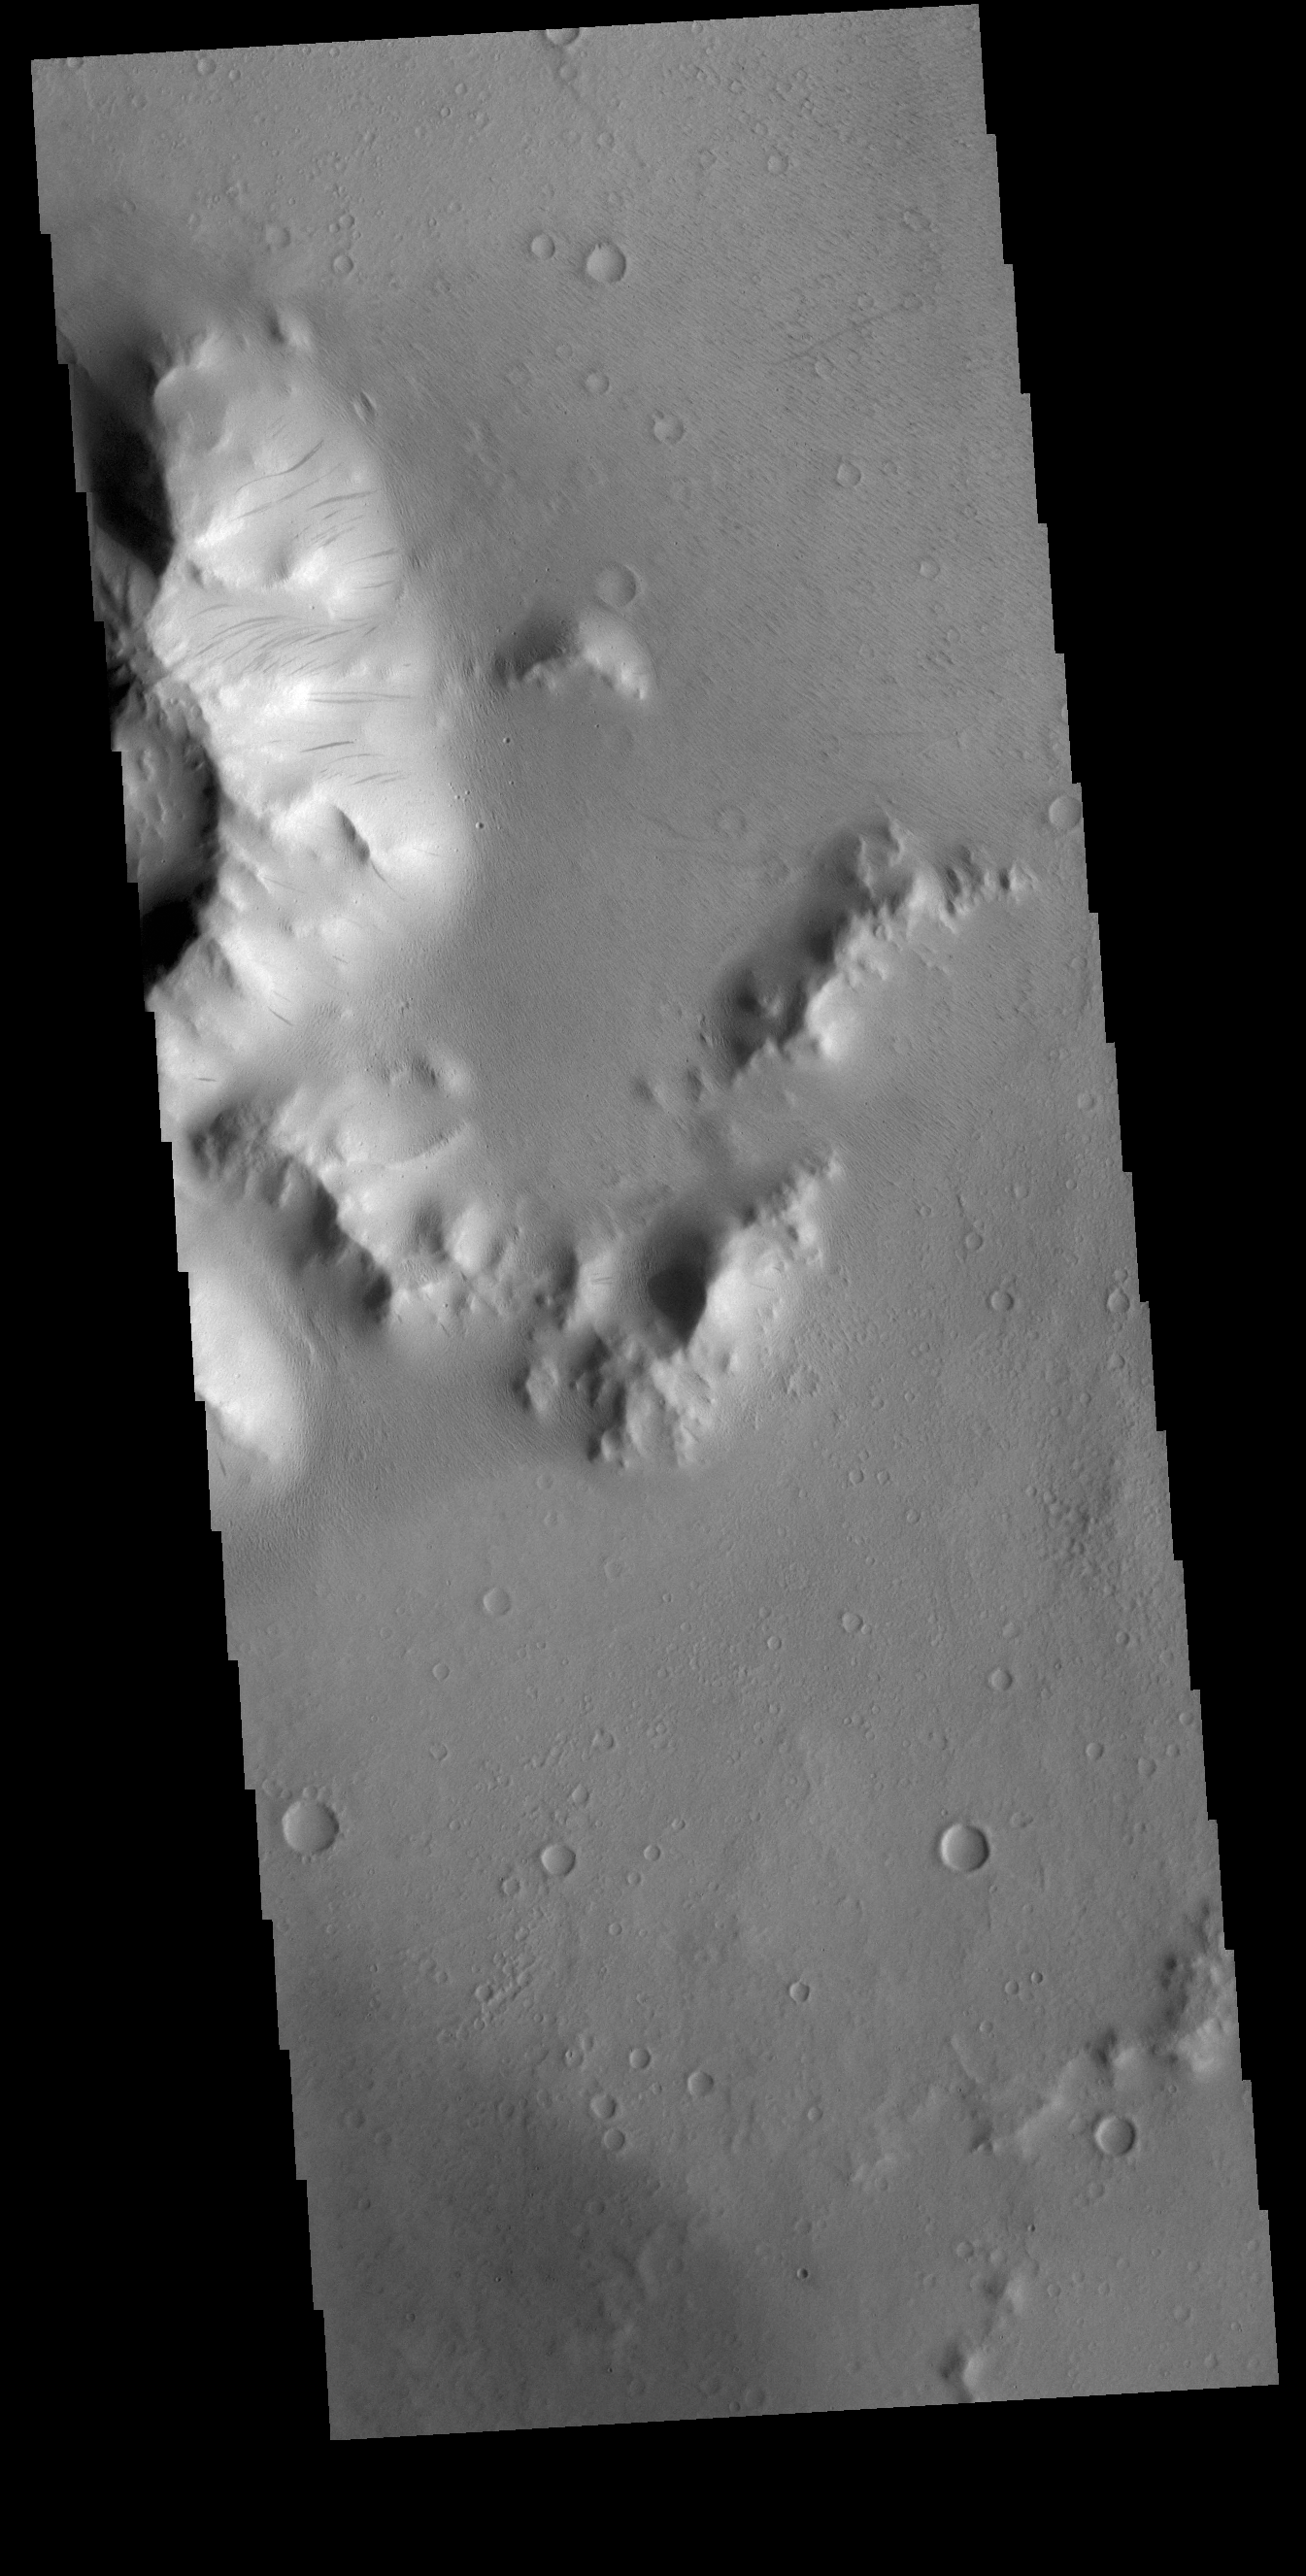

Burton Crater

Today’s VIS image covers part of the central peak and floor of Burton Crater. The central peak slopes are covered with numerous dark streaks. There are several suggested mechanisms to form these features. Two of the mechanisms are that the dusty surface has been altered to reveal darker rock beneath from motion of downward moving dust, or the surface is darkening by fluid or other surface staining.

Credit: NASA/JPL-Caltech/ASU